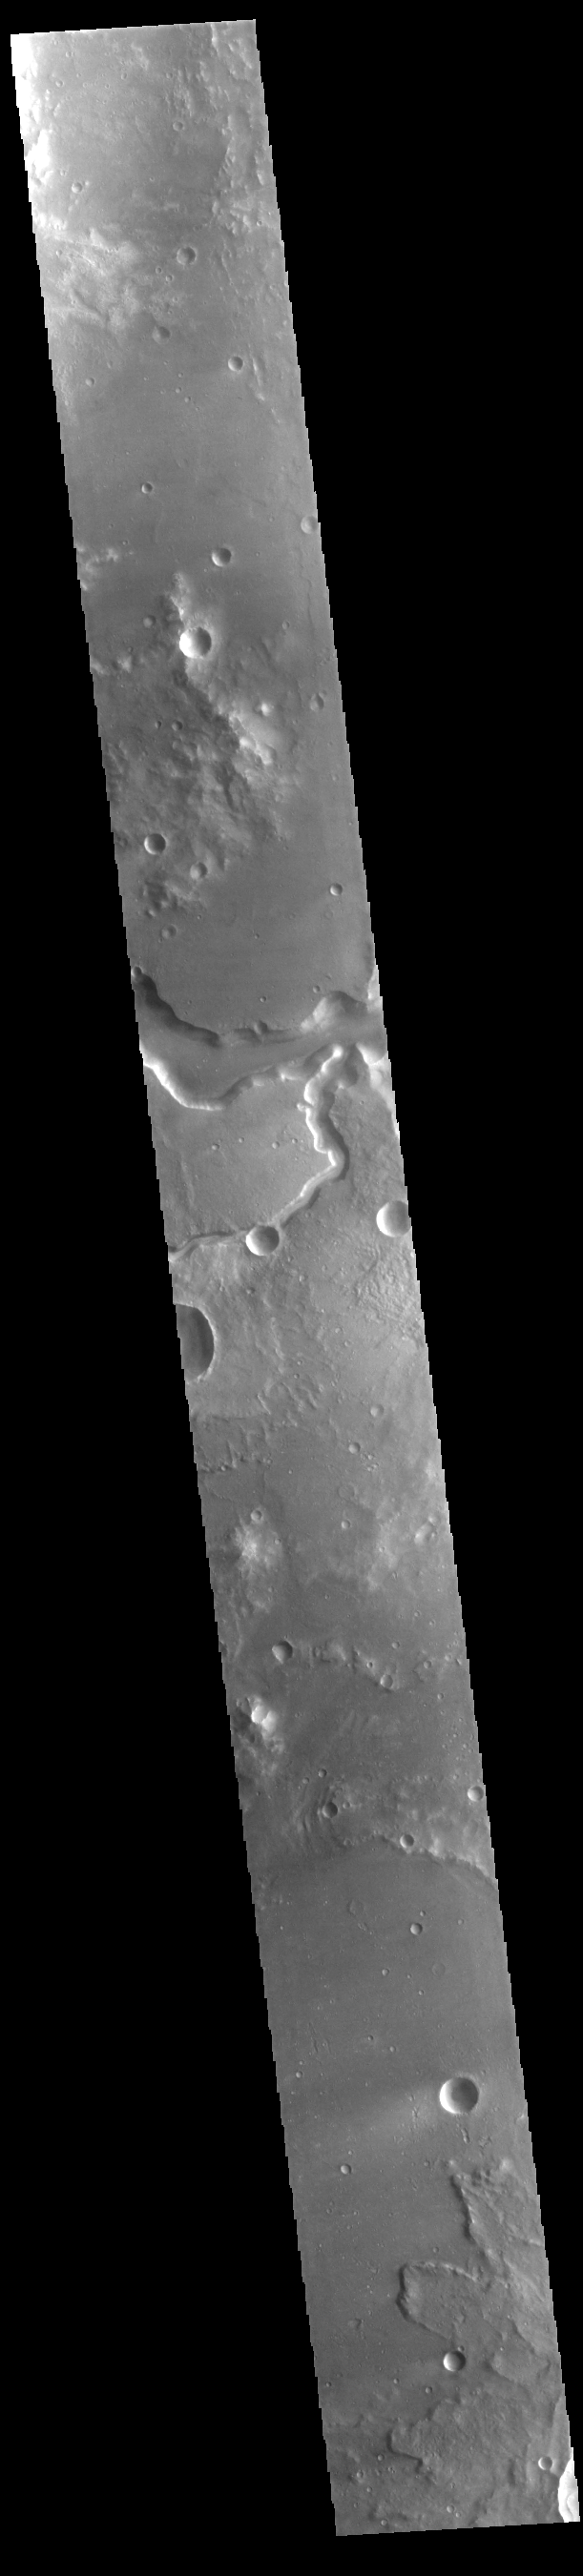

Bahram Vallis

Today’s VIS image shows a section of Bahram Vallis. This channel is located in northern Lunae Planum, south of Kasei Valles. Bharam Vallis drains from the higher elevations of Lunae Planum towards the Chryse Planitia basin. This channel is over 300km long (186miles).

Credit: NASA/JPL-Caltech/ASU